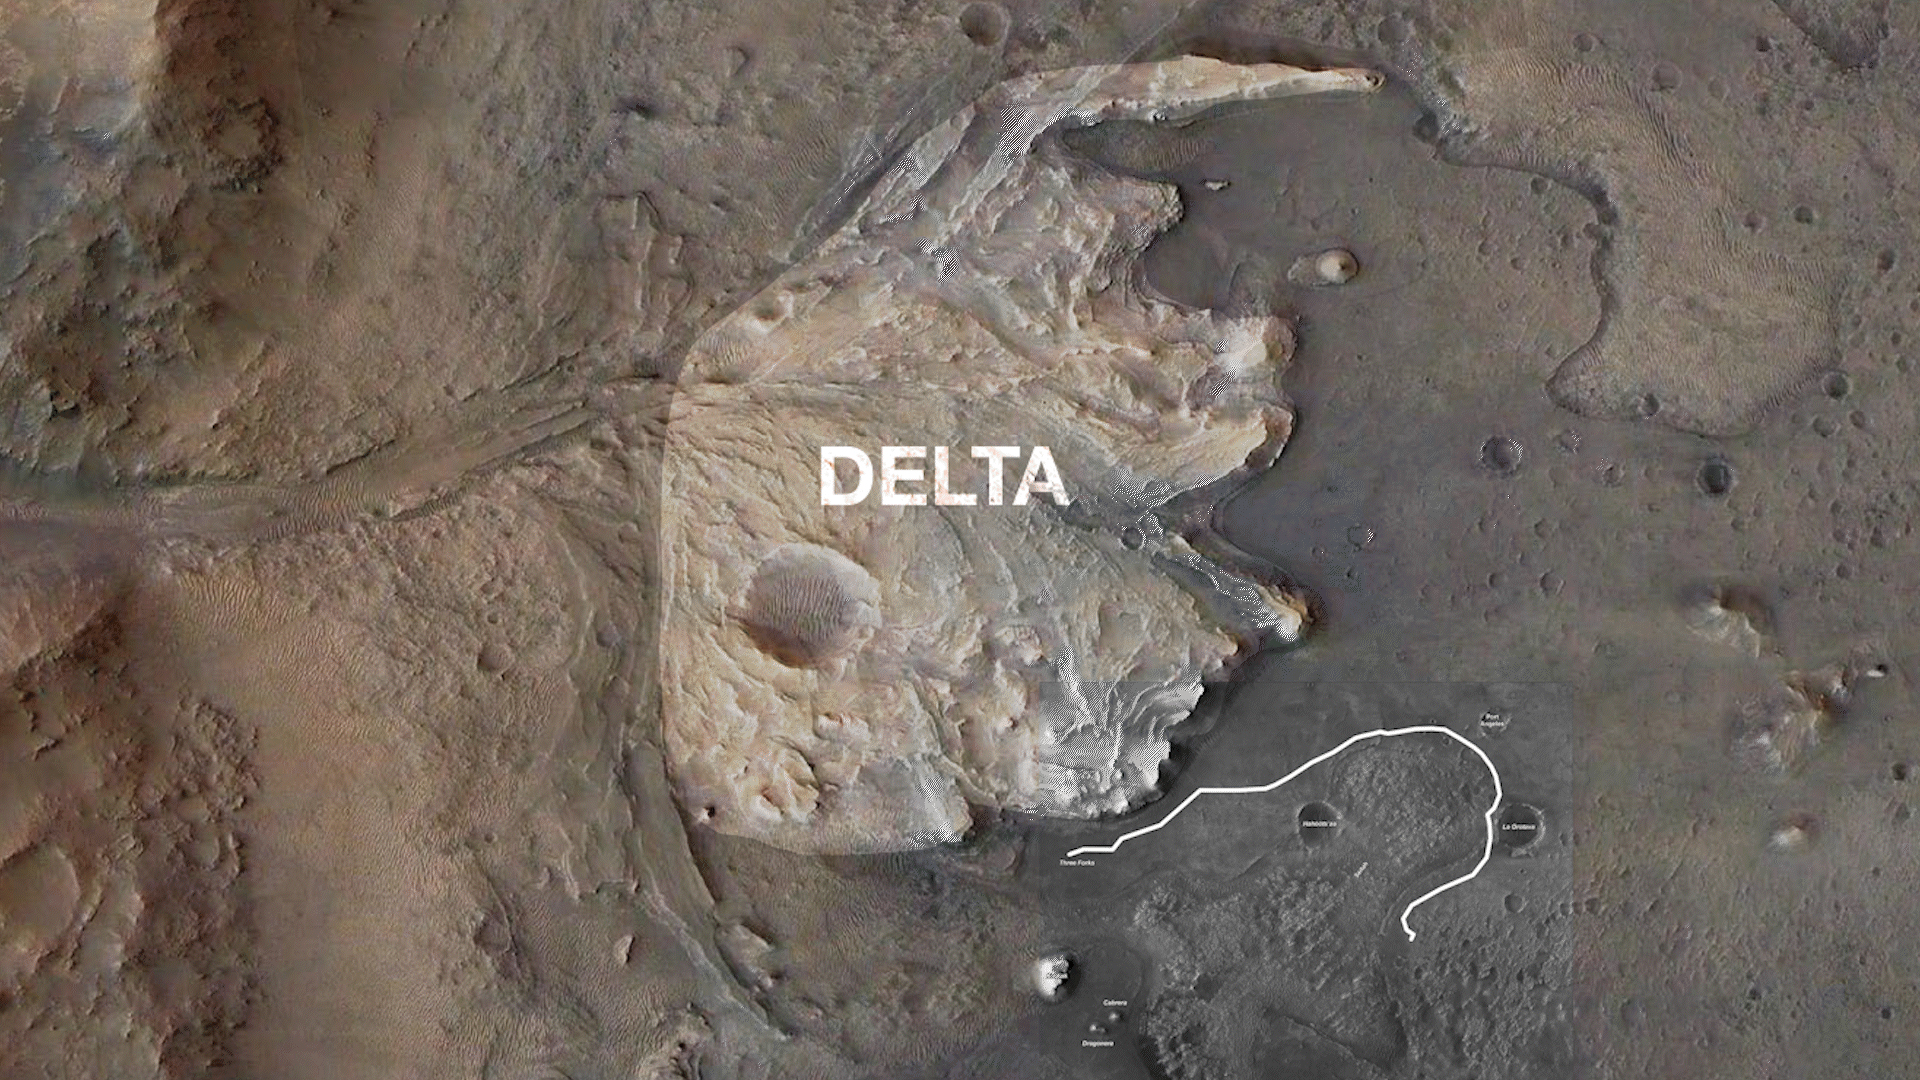

Perseverance’s Route to the Delta

NASA’s Perseverance Mars rover will follow the proposed route to Jezero Crater’s delta shown in this annotated animated GIF. The delta is one the most important locations the rover will visit as it seeks signs of ancient life on Mars.

This map includes data from the HiRISE camera aboard NASA’s Mars Reconnaissance Orbiter.

A key objective for Perseverance’s mission on Mars is astrobiology, including the search for signs of ancient microbial life. The rover will characterize the planet’s geology and past climate, pave the way for human exploration of the Red Planet, and be the first mission to collect and cache Martian rock and regolith (broken rock and dust).

Subsequent NASA missions, in cooperation with ESA (European Space Agency), would send spacecraft to Mars to collect these sealed samples from the surface and return them to Earth for in-depth analysis.

The Mars 2020 Perseverance mission is part of NASA’s Moon to Mars exploration approach, which includes Artemis missions to the Moon that will help prepare for human exploration of the Red Planet.

JPL, which is managed for NASA by Caltech in Pasadena, California, built and manages operations of the Perseverance rover, and leads NASA’s Mars Reconnaissance Orbiter. The University of Arizona, in Tucson, operates HiRISE, which was built by Ball Aerospace & Technologies Corp., in Boulder, Colorado.

Credit: NASA/JPL-Caltech/ASU/MSSS/University of Arizona